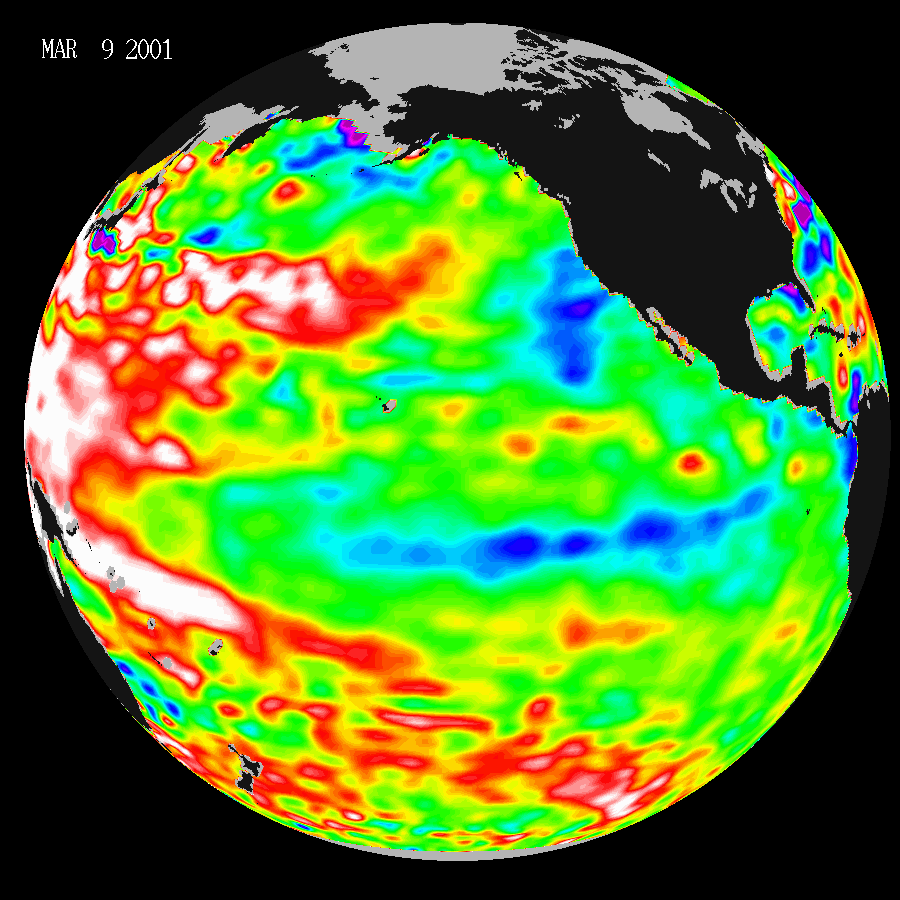

Warm Ocean Temperatures Blanket the Far-Western Pacific

These data, taken during a 10-day collection cycle ending March 9, 2001, show that above-normal sea-surface heights and warmer ocean temperatures(indicated by the red and white areas) still blanket the far-western tropical Pacific and much of the north (and south) mid-Pacific. Red areas are about 10centimeters (4 inches) above normal; white areas show the sea-surface height is between 14 and 32 centimeters (6 to 13 inches) above normal.

This build-up of heat dominating the Western Pacific was first noted by TOPEX/Poseidon oceanographers more than two years ago and has outlasted the El Niño and La Niña events of the past few years. See: http://www.jpl.nasa.gov/elnino/990127.html . This warmth contrasts with the Bering Sea, Gulf of Alaska and tropical Pacific where lower-than-normal sea levels and cool ocean temperatures continue (indicated by blue areas). The blue areas are between 5 and 13centimeters (2 and 5 inches) below normal, whereas the purple areas range from 14 to 18 centimeters (6 to 7 inches) below normal. Actually, the near-equatorial ocean cooled through the fall of 2000 and into mid-winter and continues almost La Niña-like.

Looking at the entire Pacific basin, the Pacific Decadal Oscillation’s warm horseshoe and cool wedge pattern still dominates this sea-level height image. Most recent National Oceanic and Atmospheric Administration (NOAA) sea-surface temperature data also clearly illustrate the persistence of this basin-wide pattern. They are available at http://psbsgi1.nesdis.noaa.gov:8080/PSB/EPS/SST/climo.html

The U.S.-French TOPEX/Poseidon mission is managed by JPL for NASA’s Earth Science Enterprise, Washington, D.C. JPL is a division of the California Institute of Technology in Pasadena.

Credit: NASA/JPL